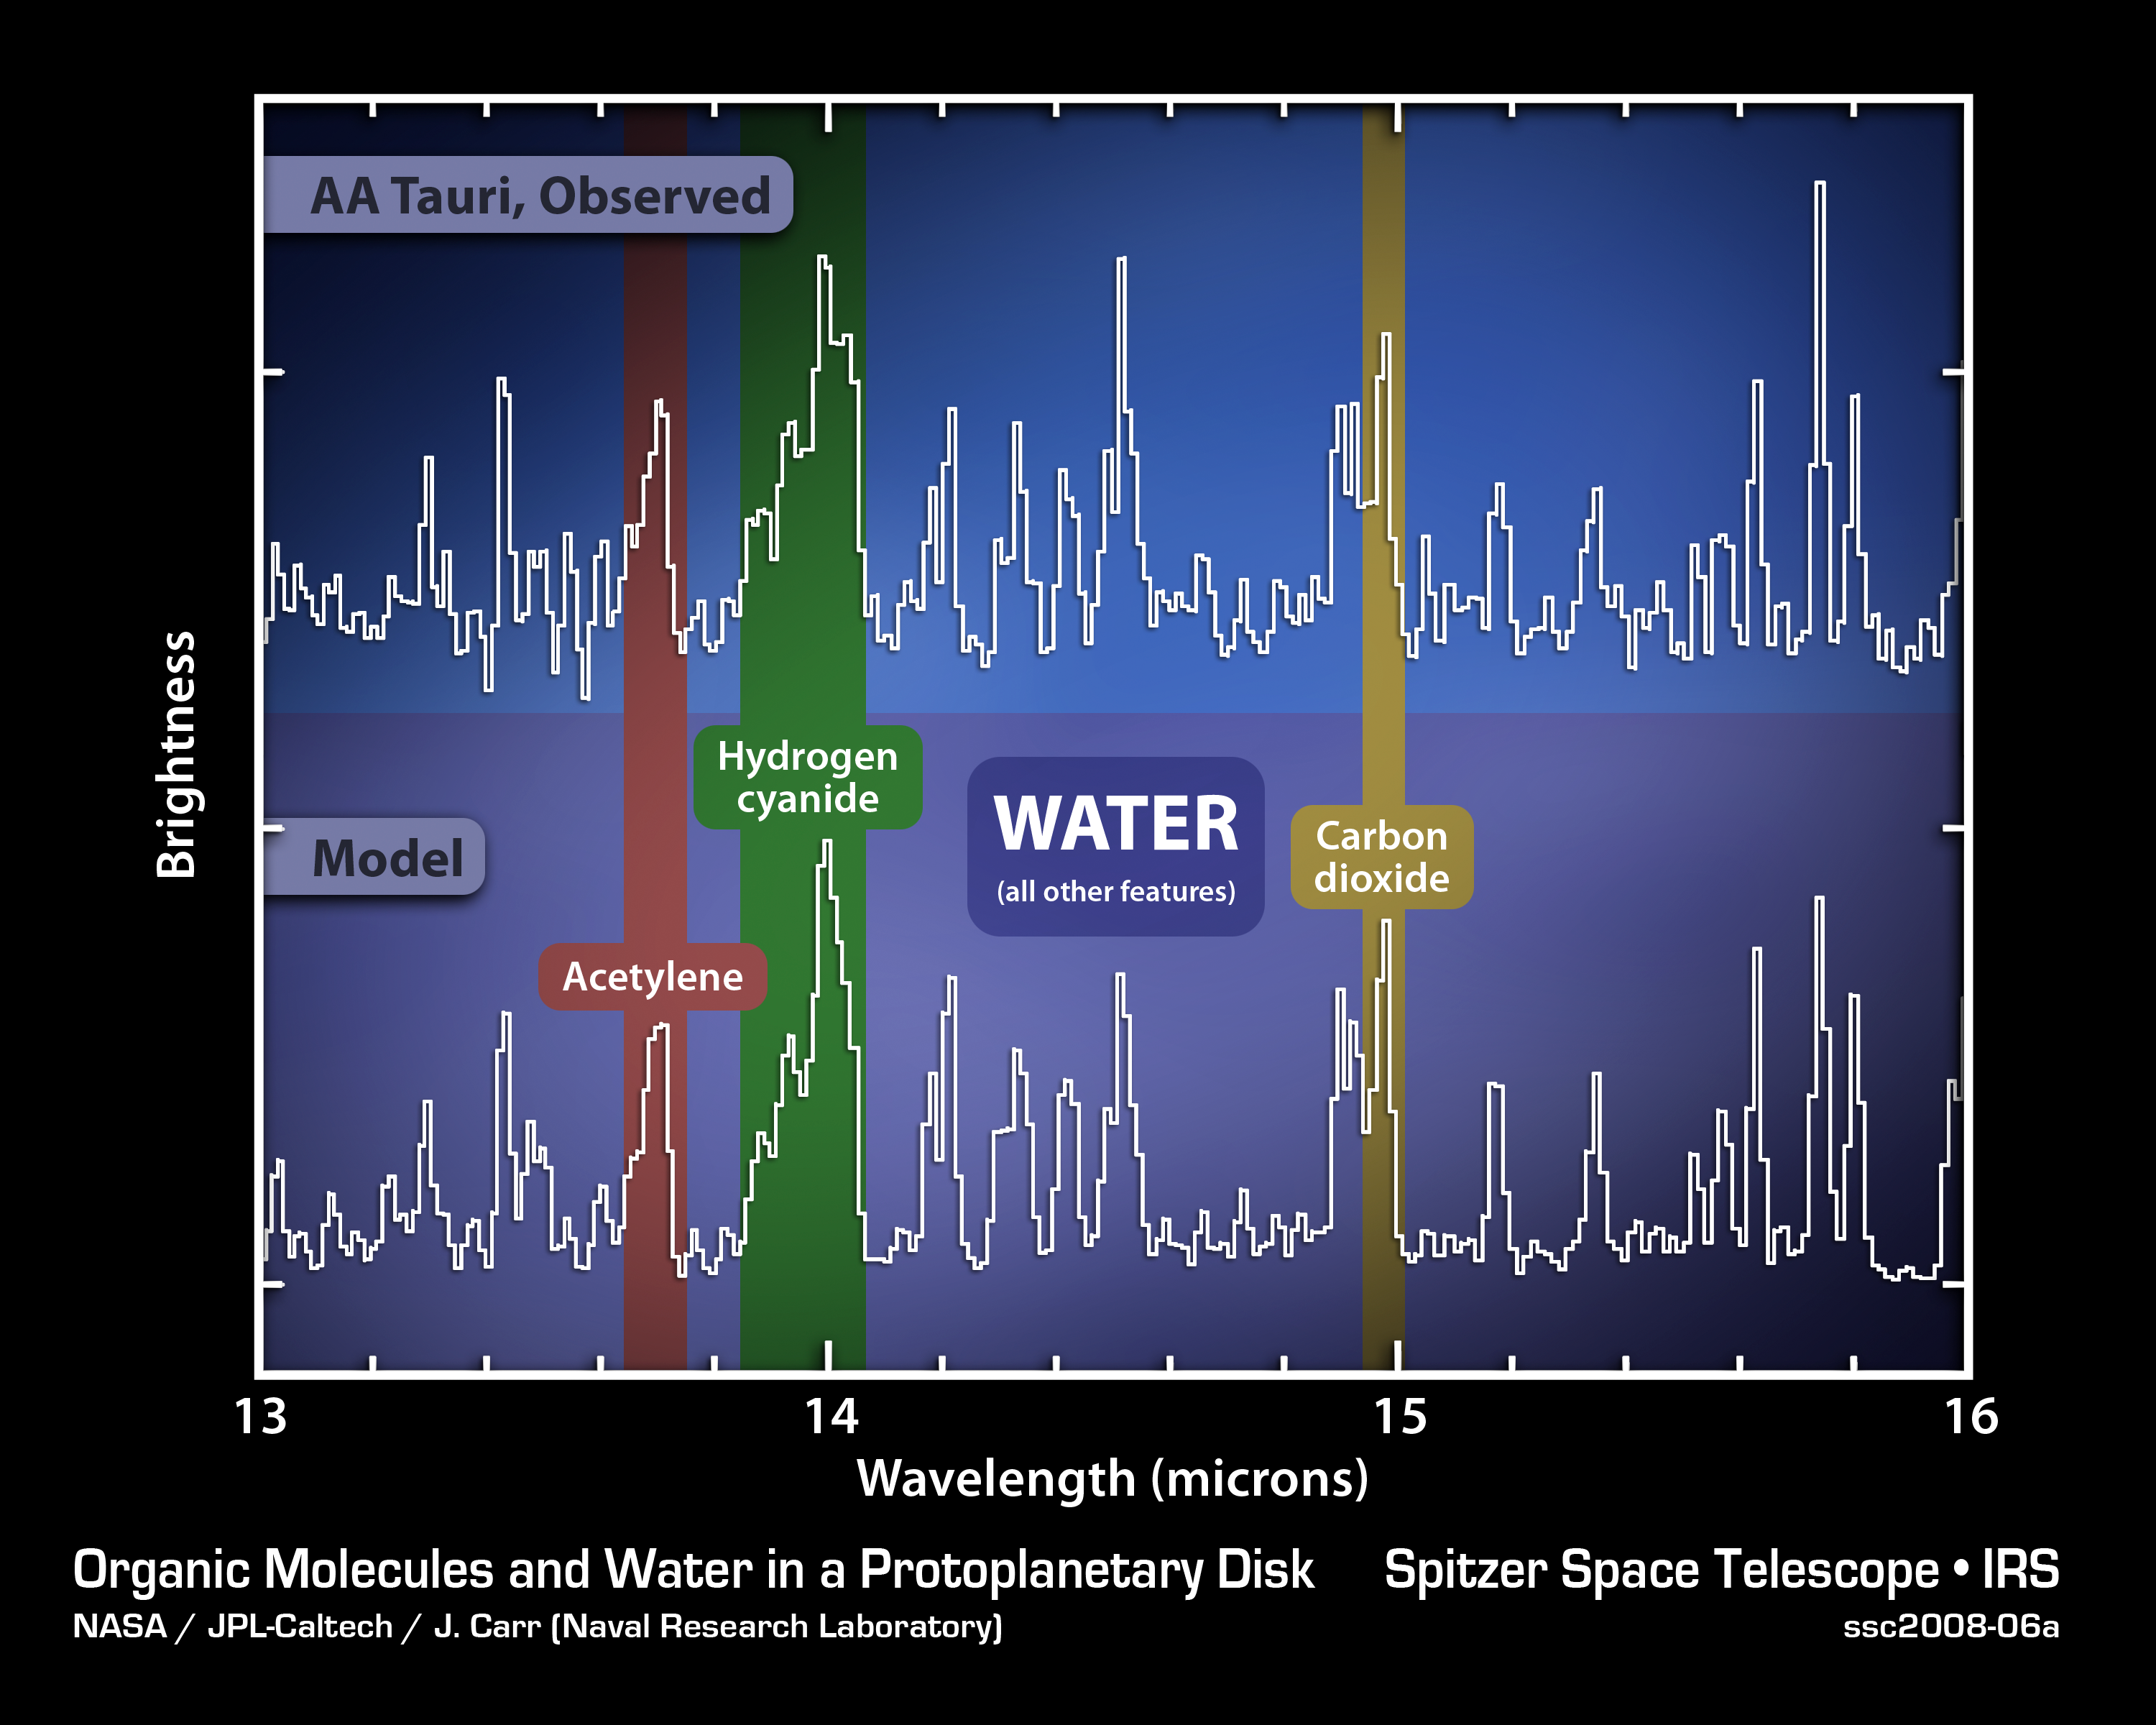

A Young Stellar Disk around AA Tauri

This plot of infrared data shows the signatures of water vapor and simple organic molecules in the disk of gas and dust surrounding a young star.

The data on the top line were captured by NASA's Spitzer Space Telescope's spectrograph, which collects light and sorts it according to color, or wavelength. In this case, infrared light from gases around the star AA Tauri was broken up into the wavelengths listed on the horizontal axis of the plot. The sharp spikes are called spectral lines, and each molecule has its own unique pattern, much like a fingerprint. The pattern of spikes reveals the signature of water vapor along with carbon dioxide, hydrogen cyanide, and acetylene--some of the basic building blocks of life.

By comparing the observed data with a model, shown on the lower line, astronomers can determine the physical and chemical details of the region. The model is constructed by adjusting the relative spectral contributions of each chemical component until the theoretical line matches the observed data. The calculations that went into the model provide information on how much of a given material is present, what its temperature is and how much area it covers.

Credit: NASA/JPL-Caltech/Naval Research Laboratory